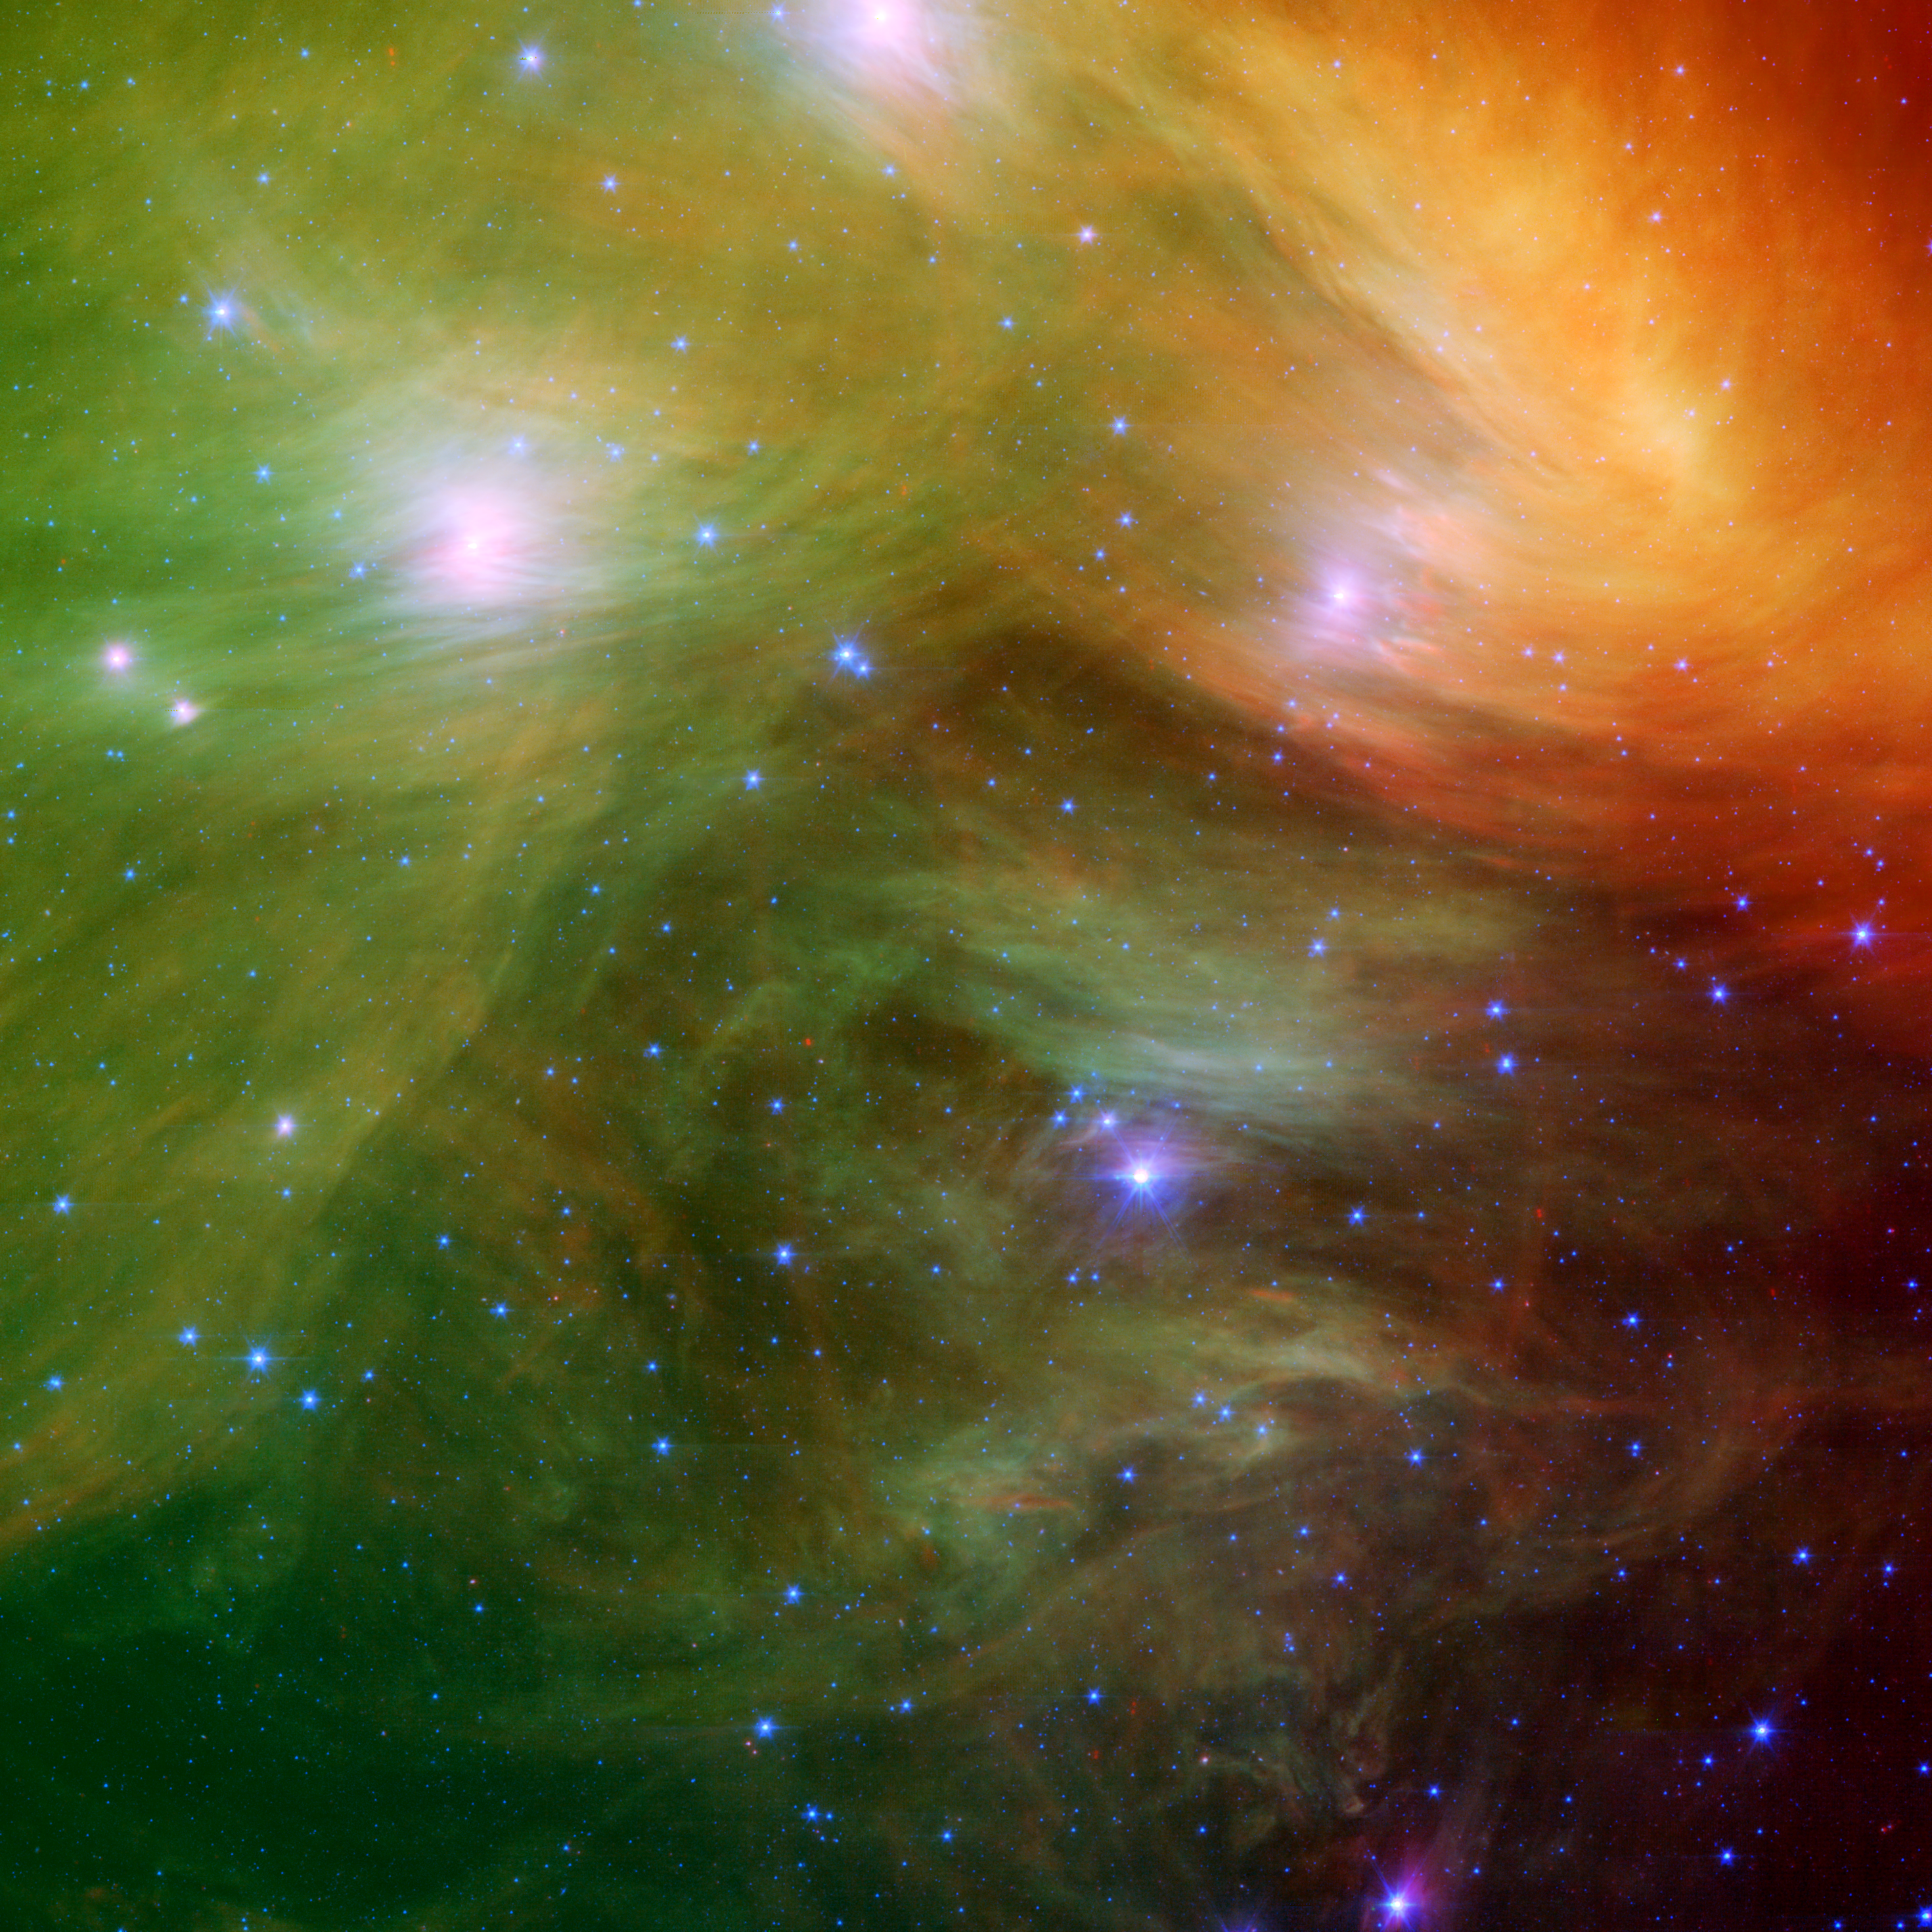

The Seven Sisters (Pleiades) Pose for Spitzer and for You!

The Seven Sisters, also known as the Pleiades, seem to float on a bed of feathers in a new infrared image from NASA's Spitzer Space Telescope. Clouds of dust sweep around the stars, swaddling them in a cushiony veil.

The Pleiades, located more than 400 light-years away in the Taurus constellation, are the subject of many legends and writings. Greek mythology holds that the flock of stars was transformed into celestial doves by Zeus to save them from a pursuant Orion. The 19th-century poet Alfred Lord Tennyson described them as "glittering like a swarm of fireflies tangled in a silver braid."

The star cluster was born when dinosaurs still roamed the Earth, about one hundred million years ago. It is significantly younger than our 5-billion-year-old sun. The brightest members of the cluster, also the highest-mass stars, are known in Greek mythology as two parents, Atlas and Pleione, and their seven daughters, Alcyone, Electra, Maia, Merope, Taygeta, Celaeno and Asterope. There are thousands of additional lower-mass members, including many stars like our sun. Some scientists believe that our sun grew up in a crowded region like the Pleiades, before migrating to its present, more isolated home.

The new infrared image from Spitzer highlights the "tangled silver braid" mentioned in the poem by Tennyson. This spider-web like network of filaments, colored yellow, green and red in this view, is made up of dust associated with the cloud through which the cluster is traveling. The densest portion of the cloud appears in yellow and red, and the more diffuse outskirts appear in green hues. One of the parent stars, Atlas, can be seen at the bottom, while six of the sisters are visible at top.

Credit: NASA/JPL-Caltech/J. Stauffer (SSC-Caltech)